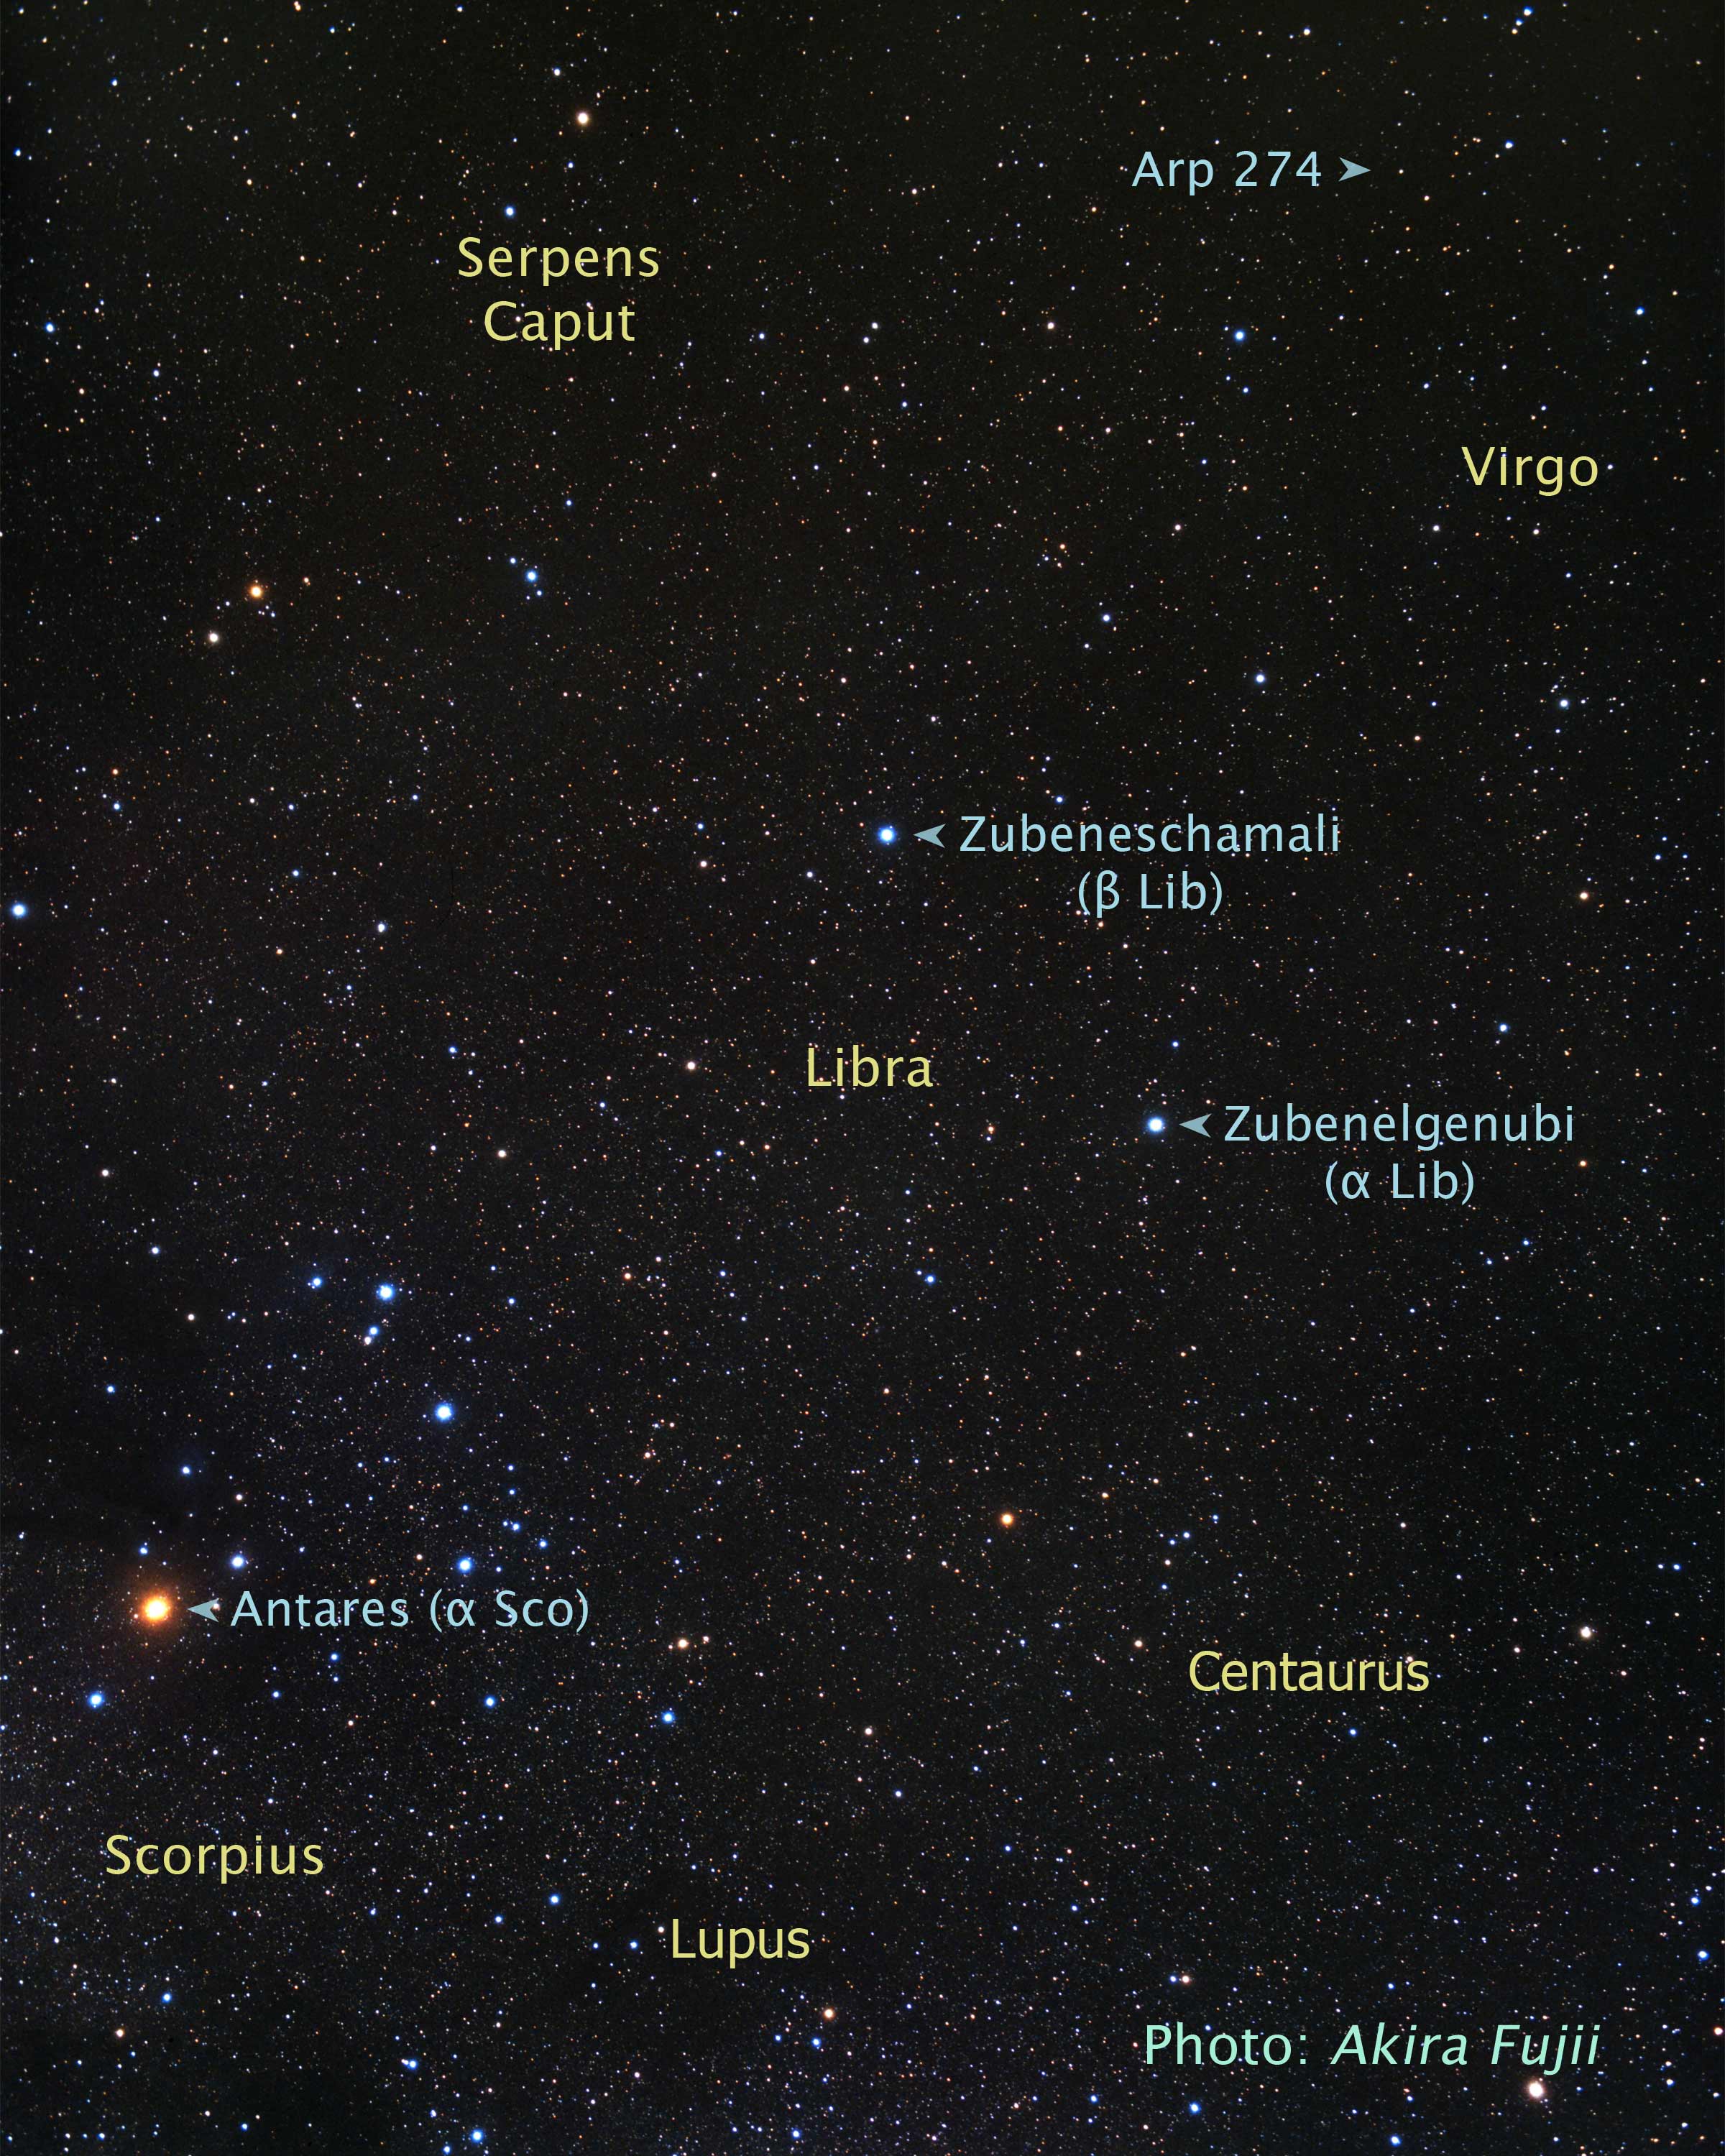

Constellation Region around Arp 274

Object Name: Libra, Virgo, Scorpius

Credit: Illustration: NASA, ESA, and Z. Levay (STScI); Photo: A. Fujii for STScI